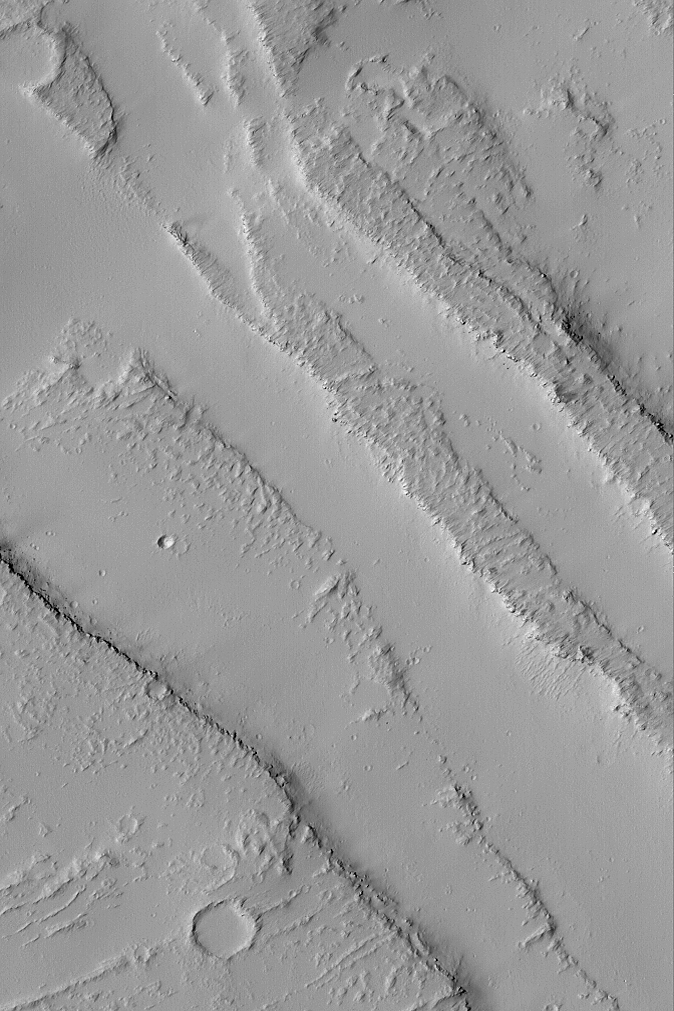

Dusty Troughs

MGS MOC Release No. MOC2-494, 25 September 2003

This Mars Global Surveyor (MGS) Mars Orbiter Camera (MOC) picture shows dust-mantled troughs formed by faulting on the plains northeast of the volcano, Ascraeus Mons. The smooth areas are covered with thick accumulations of dust, the rougher surfaces are lava flows that also have been blanketed by dust. Thick accumulations of dust are common throughout the Tharsis volcanic region of Mars. This picture is located near 8.3°N, 117.5°W, and covers an area 3 km (1.9 mi) across. Sunlight illuminates the scene from the lower left.

Credit: NASA/JPL/Malin Space Science Systems